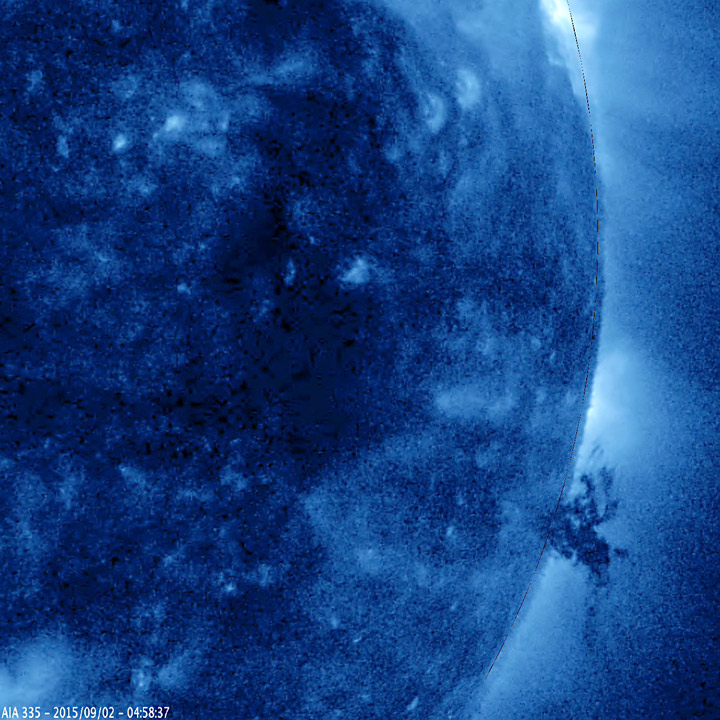

Tangled up in Blue

A small, but complex mass of plasma gyrated and spun about over the course of 40 hours above the surface of the Sun (Sept. 1-3, 2015). It was stretched and pulled back and forth by powerful magnetic forces but not ripped apart in this sequence. The temperature of the ionized iron particles observed in this extreme ultraviolet wavelength of light was about 2.8 million degrees C. (or 5 million degrees F.)

Movies
PIA19878_Blue_chunk_big.mp4
PIA19878_Blue_chunk_sm.mp4

SDO is managed by NASA’s Goddard Space Flight Center, Greenbelt, Maryland, for NASA’s Science Mission Directorate, Washington. Its Atmosphere Imaging Assembly was built by the Lockheed Martin Solar Astrophysics Laboratory (LMSAL), Palo Alto, California.

Credit: NASA/GSFC/Solar Dynamics Observatory